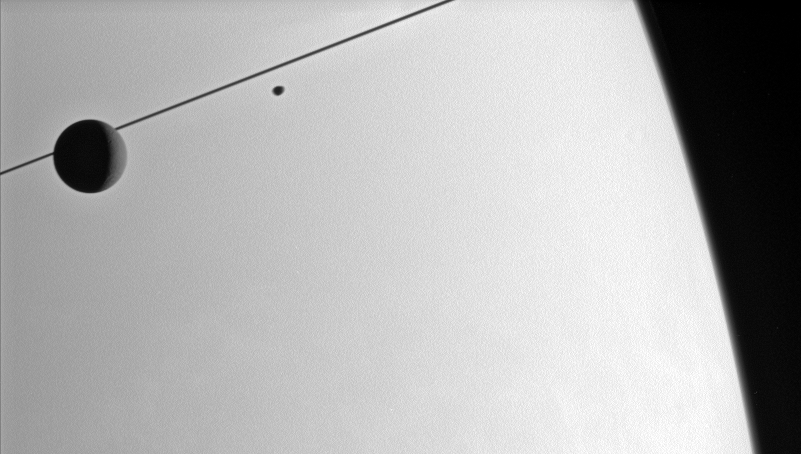

Sidelong at Saturn

The Cassini spacecraft looks toward the Saturnian horizon as Dione and Janus glide past.

A few craters are visible on Dione (1,126 kilometers, or 700 miles across). Janus (181 kilometers, or113 miles across) is slightly blurred due to its motion during the exposure.

The rings appear essentially edge-on in this view, as the Cassini spacecraft continues its recent activities close to the ringplane.

The image was taken with the Cassini spacecraft narrow-angle camera on March 10, 2006, using a filter sensitive to wavelengths of infrared light centered at 750 nanometers. The image was acquired at a distance of approximately 2.9 million kilometers (1.8 million miles) from Saturn. The image scale is 17 kilometers (11 miles) per pixel.

The Cassini-Huygens mission is a cooperative project of NASA, the European Space Agency and the Italian Space Agency. The Jet Propulsion Laboratory, a division of the California Institute of Technology in Pasadena, manages the mission for NASA’s Science Mission Directorate, Washington, D.C. The Cassini orbiter and its two onboard cameras were designed, developed and assembled at JPL. The imaging operations center is based at the Space Science Institute in Boulder, Colo.

Credit: NASA/JPL/Space Science Institute